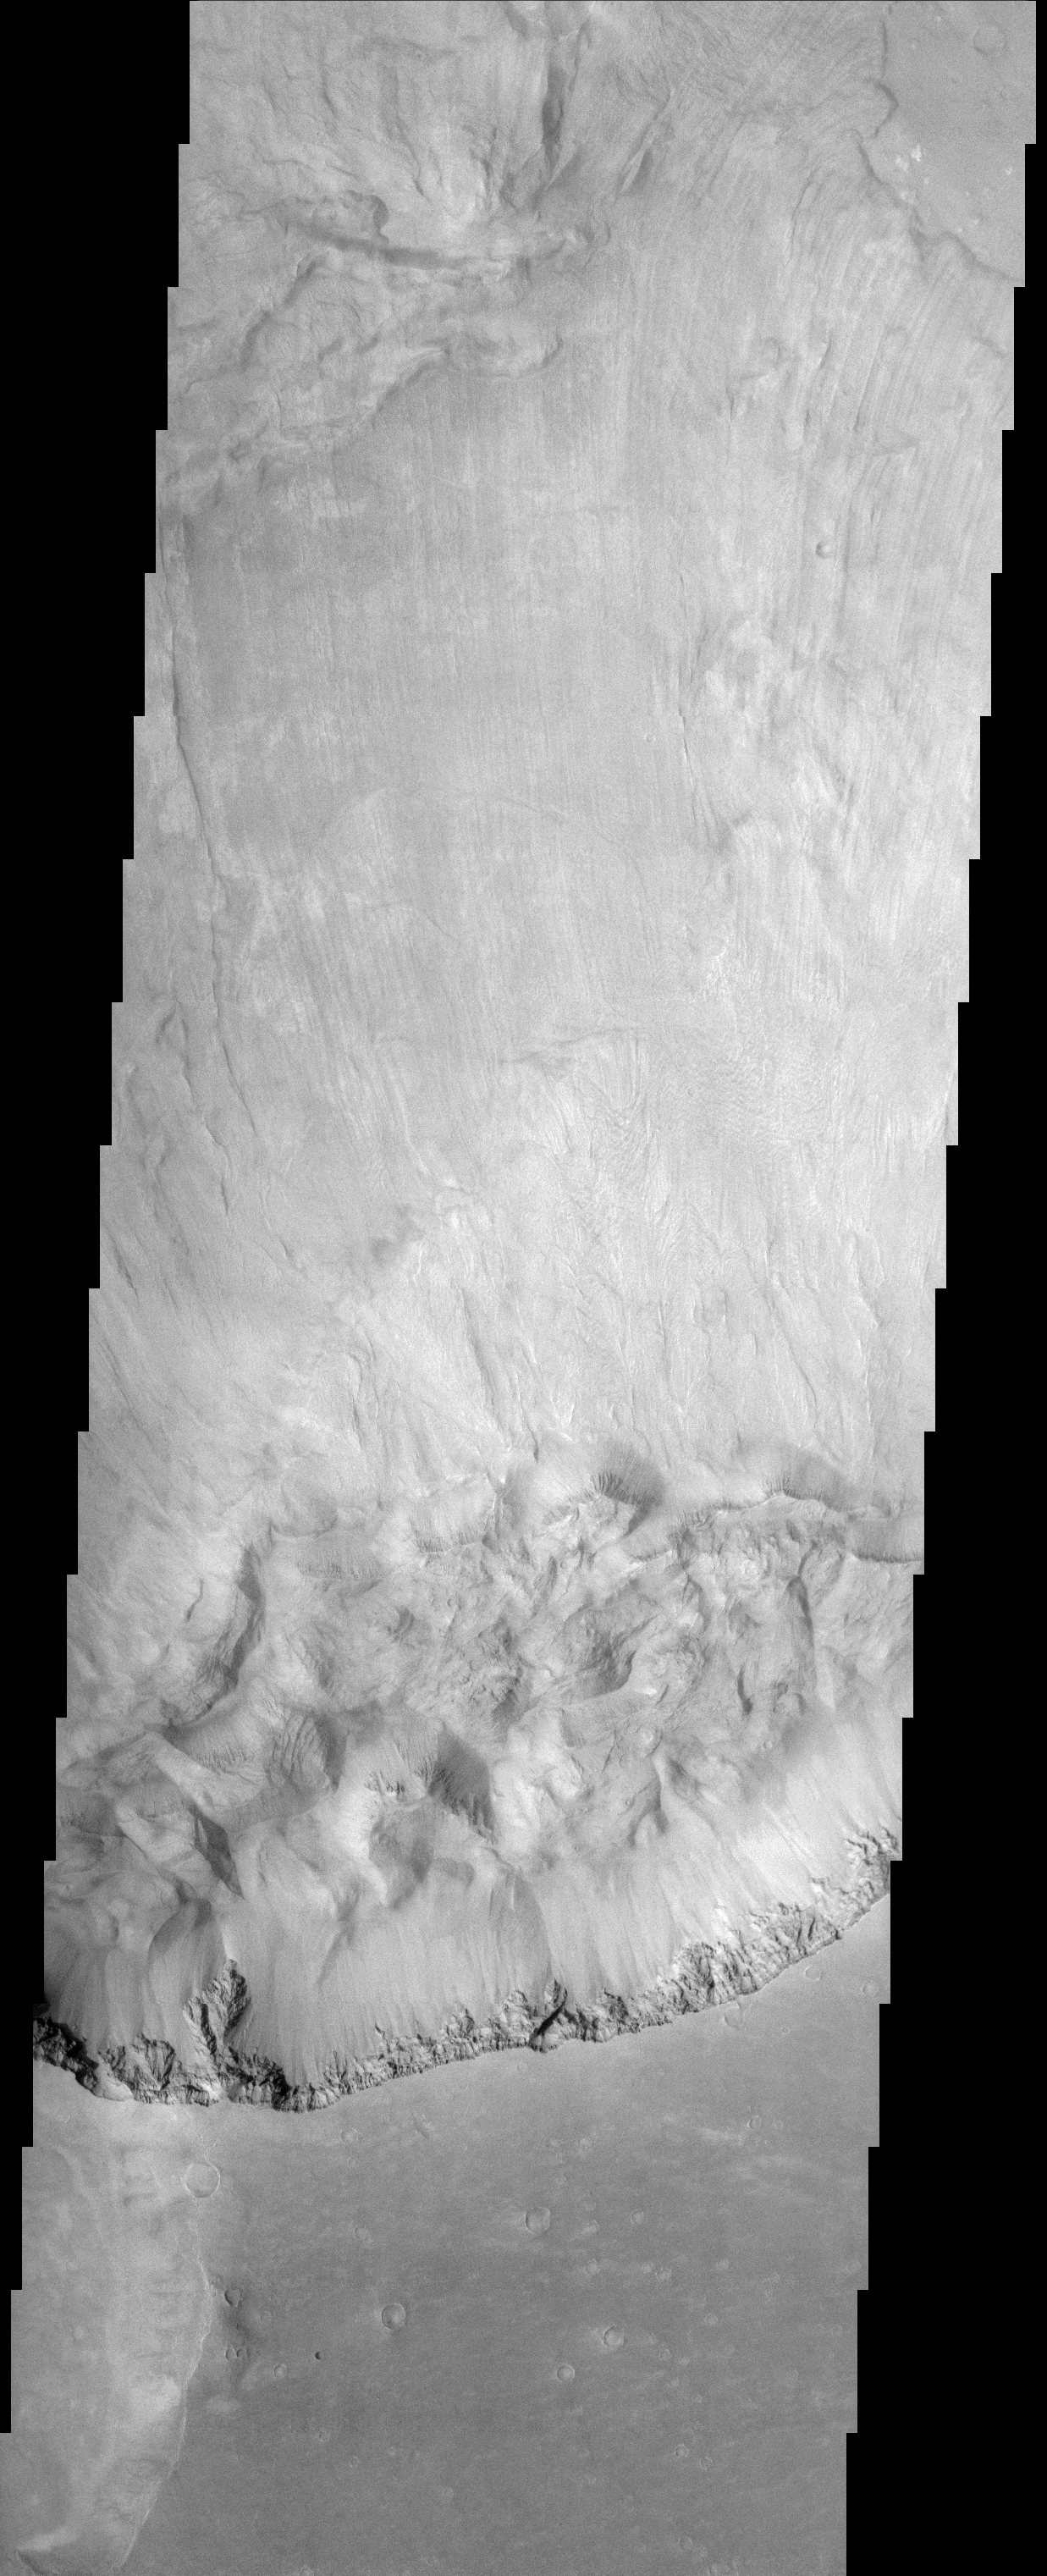

Ganges Chasma Landslide

(Released 01 April 2002)
This image shows a spectacular landslide along a portion of the southern wall of Ganges Chasma within Valles Marineris. Landslides have very characteristic morphologies on Earth, which they also display on Mars. These morphologies include a distinctive escarpment at the uppermost part of the landslide–called a head scarp (seen at the bottom of this image), a down-dropped block of material below that escarpment that dropped almost vertically, and a deposit of debris that moved away from the escarpment at high speed. In this example, the wall rock displayed in the upper part of the cliff is layered, with spurs and chutes created by differing amounts of erosion. Below the steep scarp is a smoother, steep slope of material with small, narrow tongues of debris that have eroded off of the escarpment since the landslide occurred (a talus slope). The actual landslide deposit, visible in the upper half of this image, shows striations that form by differences in the side-by-side motion during high velocity emplacement. This immense landslide traveled some 70 km at speeds that probably exceeded 100 kilometers per hour (60 miles per hour) before coming to rest, forming abrupt, terminal fronts (upper right corner of image). Even at these high speeds, this massive landslide was moving for nearly an hour before it came to rest.

Credit: NASA/JPL/Arizona State University